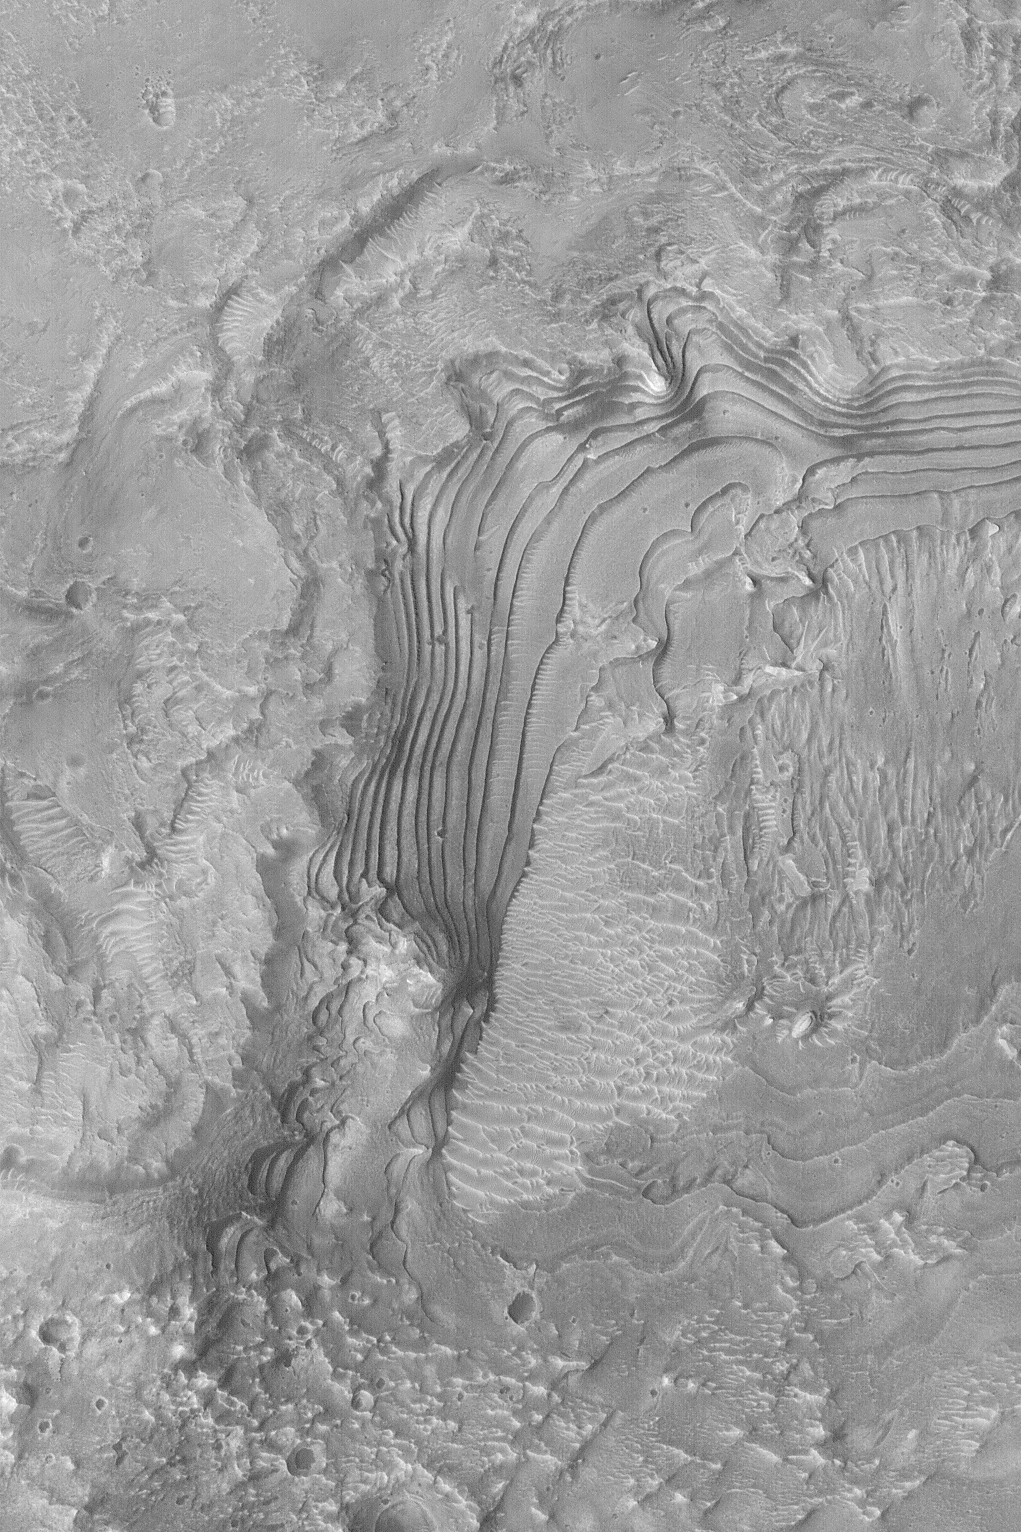

Ancient Sedimentary Rocks

MGS MOC Release No. MOC2-469, 31 August 2003

The terraced area in this Mars Global Surveyor (MGS) Mars Orbiter Camera (MOC) image is an outcropping of ancient, sedimentary rock. It occurs in a crater in western Arabia Terra near 10.8°N, 4.5°W. Sedimentary rocks provide a record of past environments on Mars. Field work will likely be required to begin to get a good understanding of the nature of the record these rocks contain. Their generally uniform thickness and repeated character suggests that deposition of fine sediment in this crater was episodic, if not cyclic. These rocks might be indicators of an ancient lake, or they might have been deposited from grains settling out of an earlier, thicker, martian atmosphere. This image covers an area 3 km (1.9 mi) across and is illuminated from the lower left.

Credit: NASA/JPL/Malin Space Science Systems